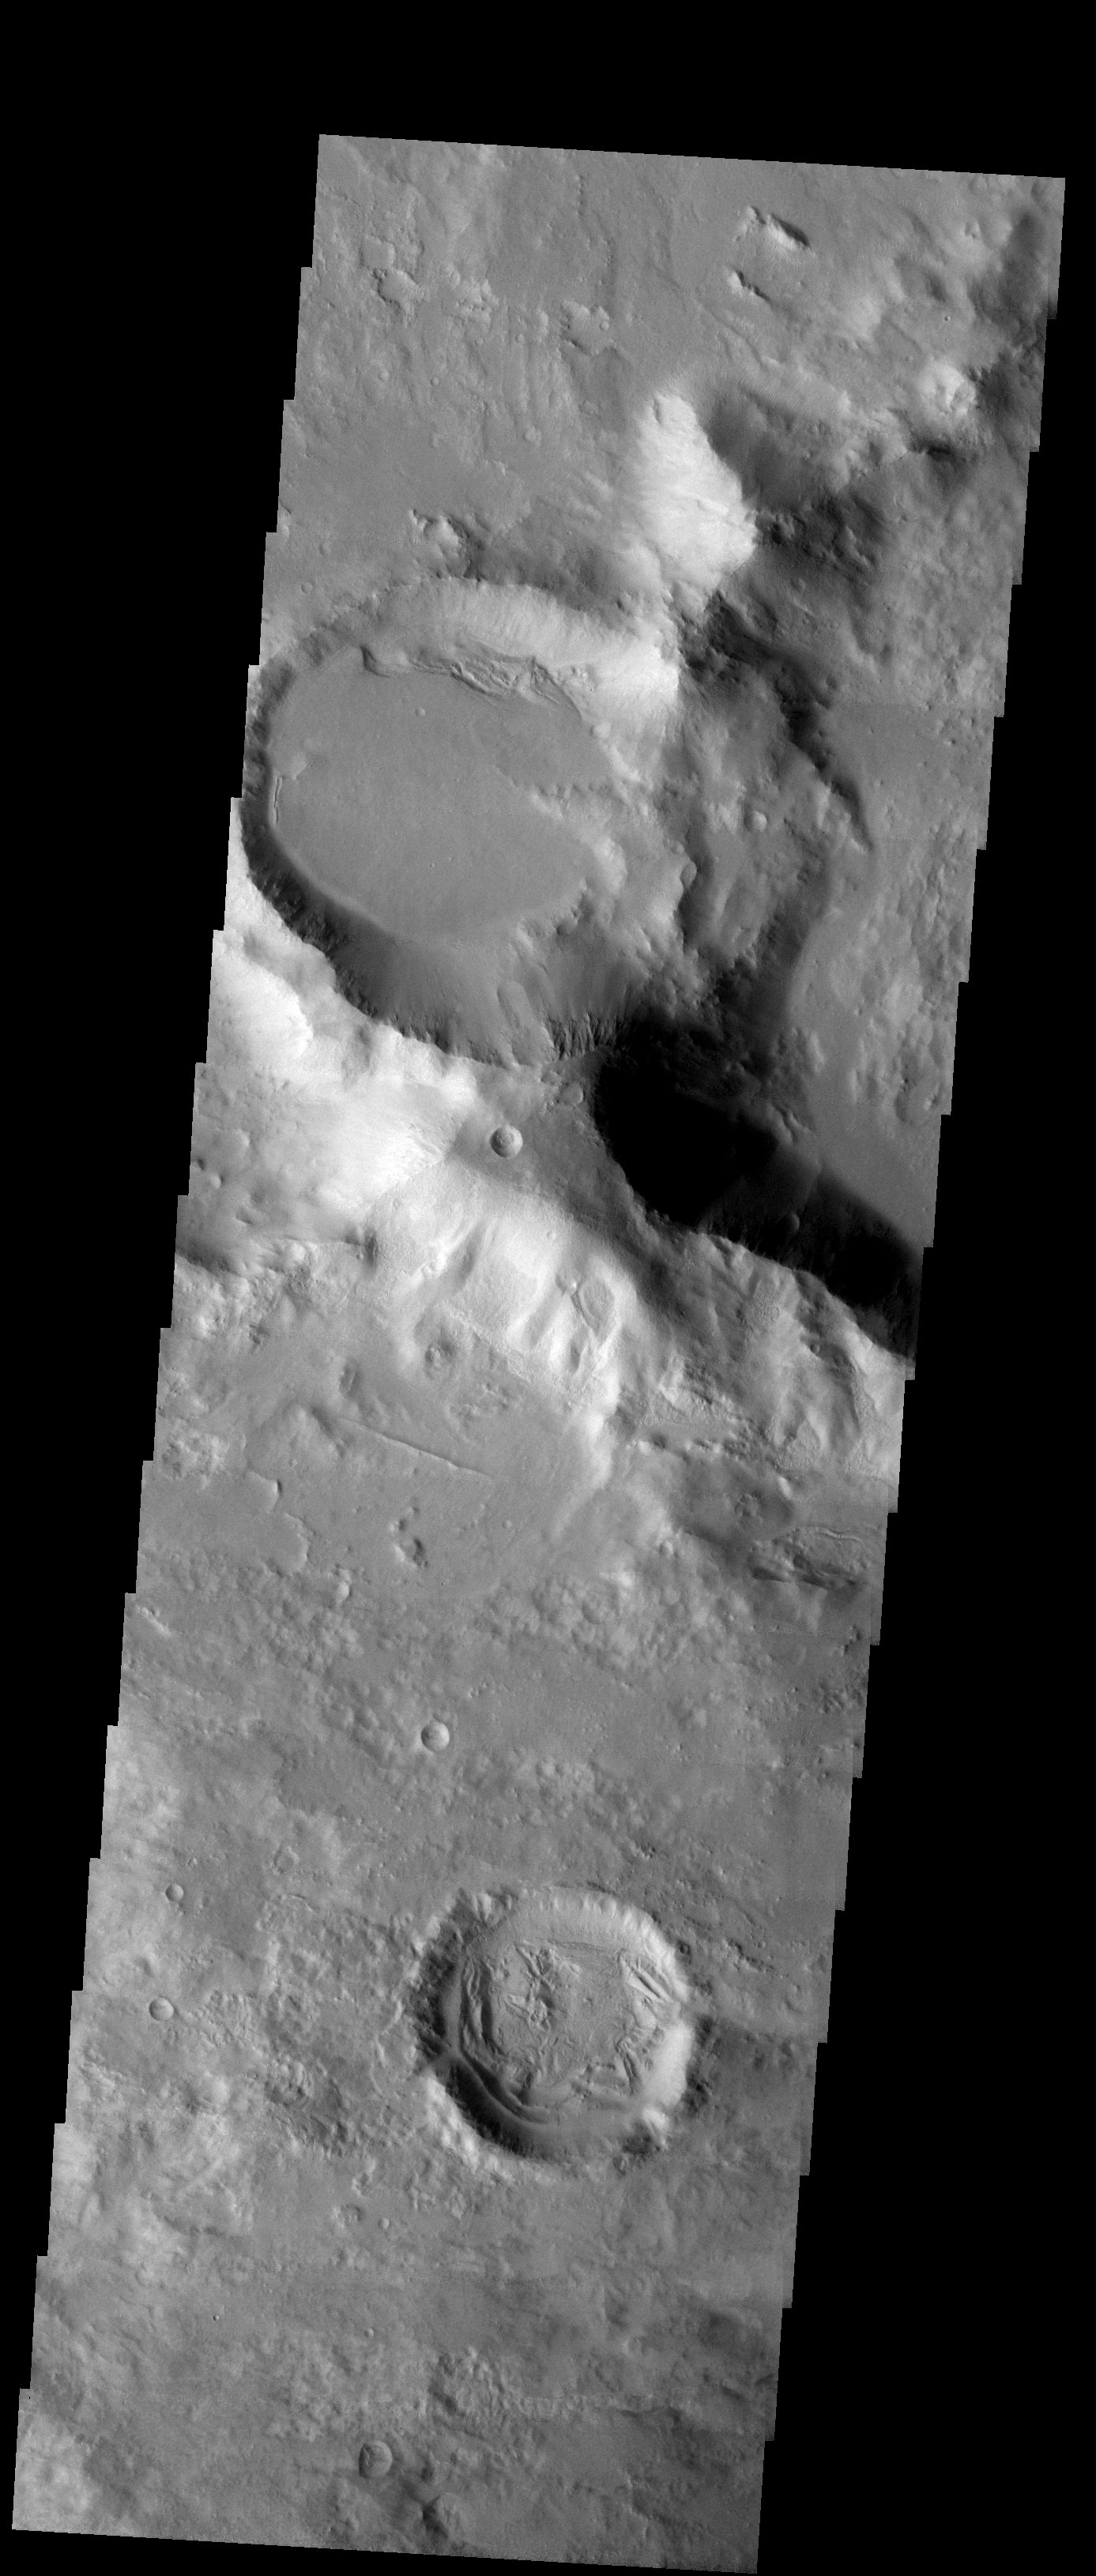

Two Craters

Released 6 October 2003

Two craters east of the Hellas impact basin dominate the field of view of this THEMIS visible image. The craters are alike in that they have been filled in by a lot of material after they were formed. There is an important difference between them, though. The northern crater in the image has a relatively smooth, flat bottom, and the infilling material looks as if it hasn’t been heavily disturbed since it was emplaced. Contrast this with the interior of the second crater. The infilling material has been heavily eroded. Why did these two craters, which are so close together, experience very different erosional histories? This THEMIS image is a great example of how science data sets can sometimes cause more questions than they answer.

Image information: VIS instrument. Latitude -31, Longitude 107.1 East (252.9 West). 19 meter/pixel resolution.

Note: this THEMIS visual image has not been radiometrically nor geometrically calibrated for this preliminary release. An empirical correction has been performed to remove instrumental effects. A linear shift has been applied in the cross-track and down-track direction to approximate spacecraft and planetary motion. Fully calibrated and geometrically projected images will be released through the Planetary Data System in accordance with Project policies at a later time.

NASA’s Jet Propulsion Laboratory manages the 2001 Mars Odyssey mission for NASA’s Office of Space Science, Washington, D.C. The Thermal Emission Imaging System (THEMIS) was developed by Arizona State University, Tempe, in collaboration with Raytheon Santa Barbara Remote Sensing. The THEMIS investigation is led by Dr. Philip Christensen at Arizona State University. Lockheed Martin Astronautics, Denver, is the prime contractor for the Odyssey project, and developed and built the orbiter. Mission operations are conducted jointly from Lockheed Martin and from JPL, a division of the California Institute of Technology in Pasadena.

Credit: NASA/JPL/Arizona State University